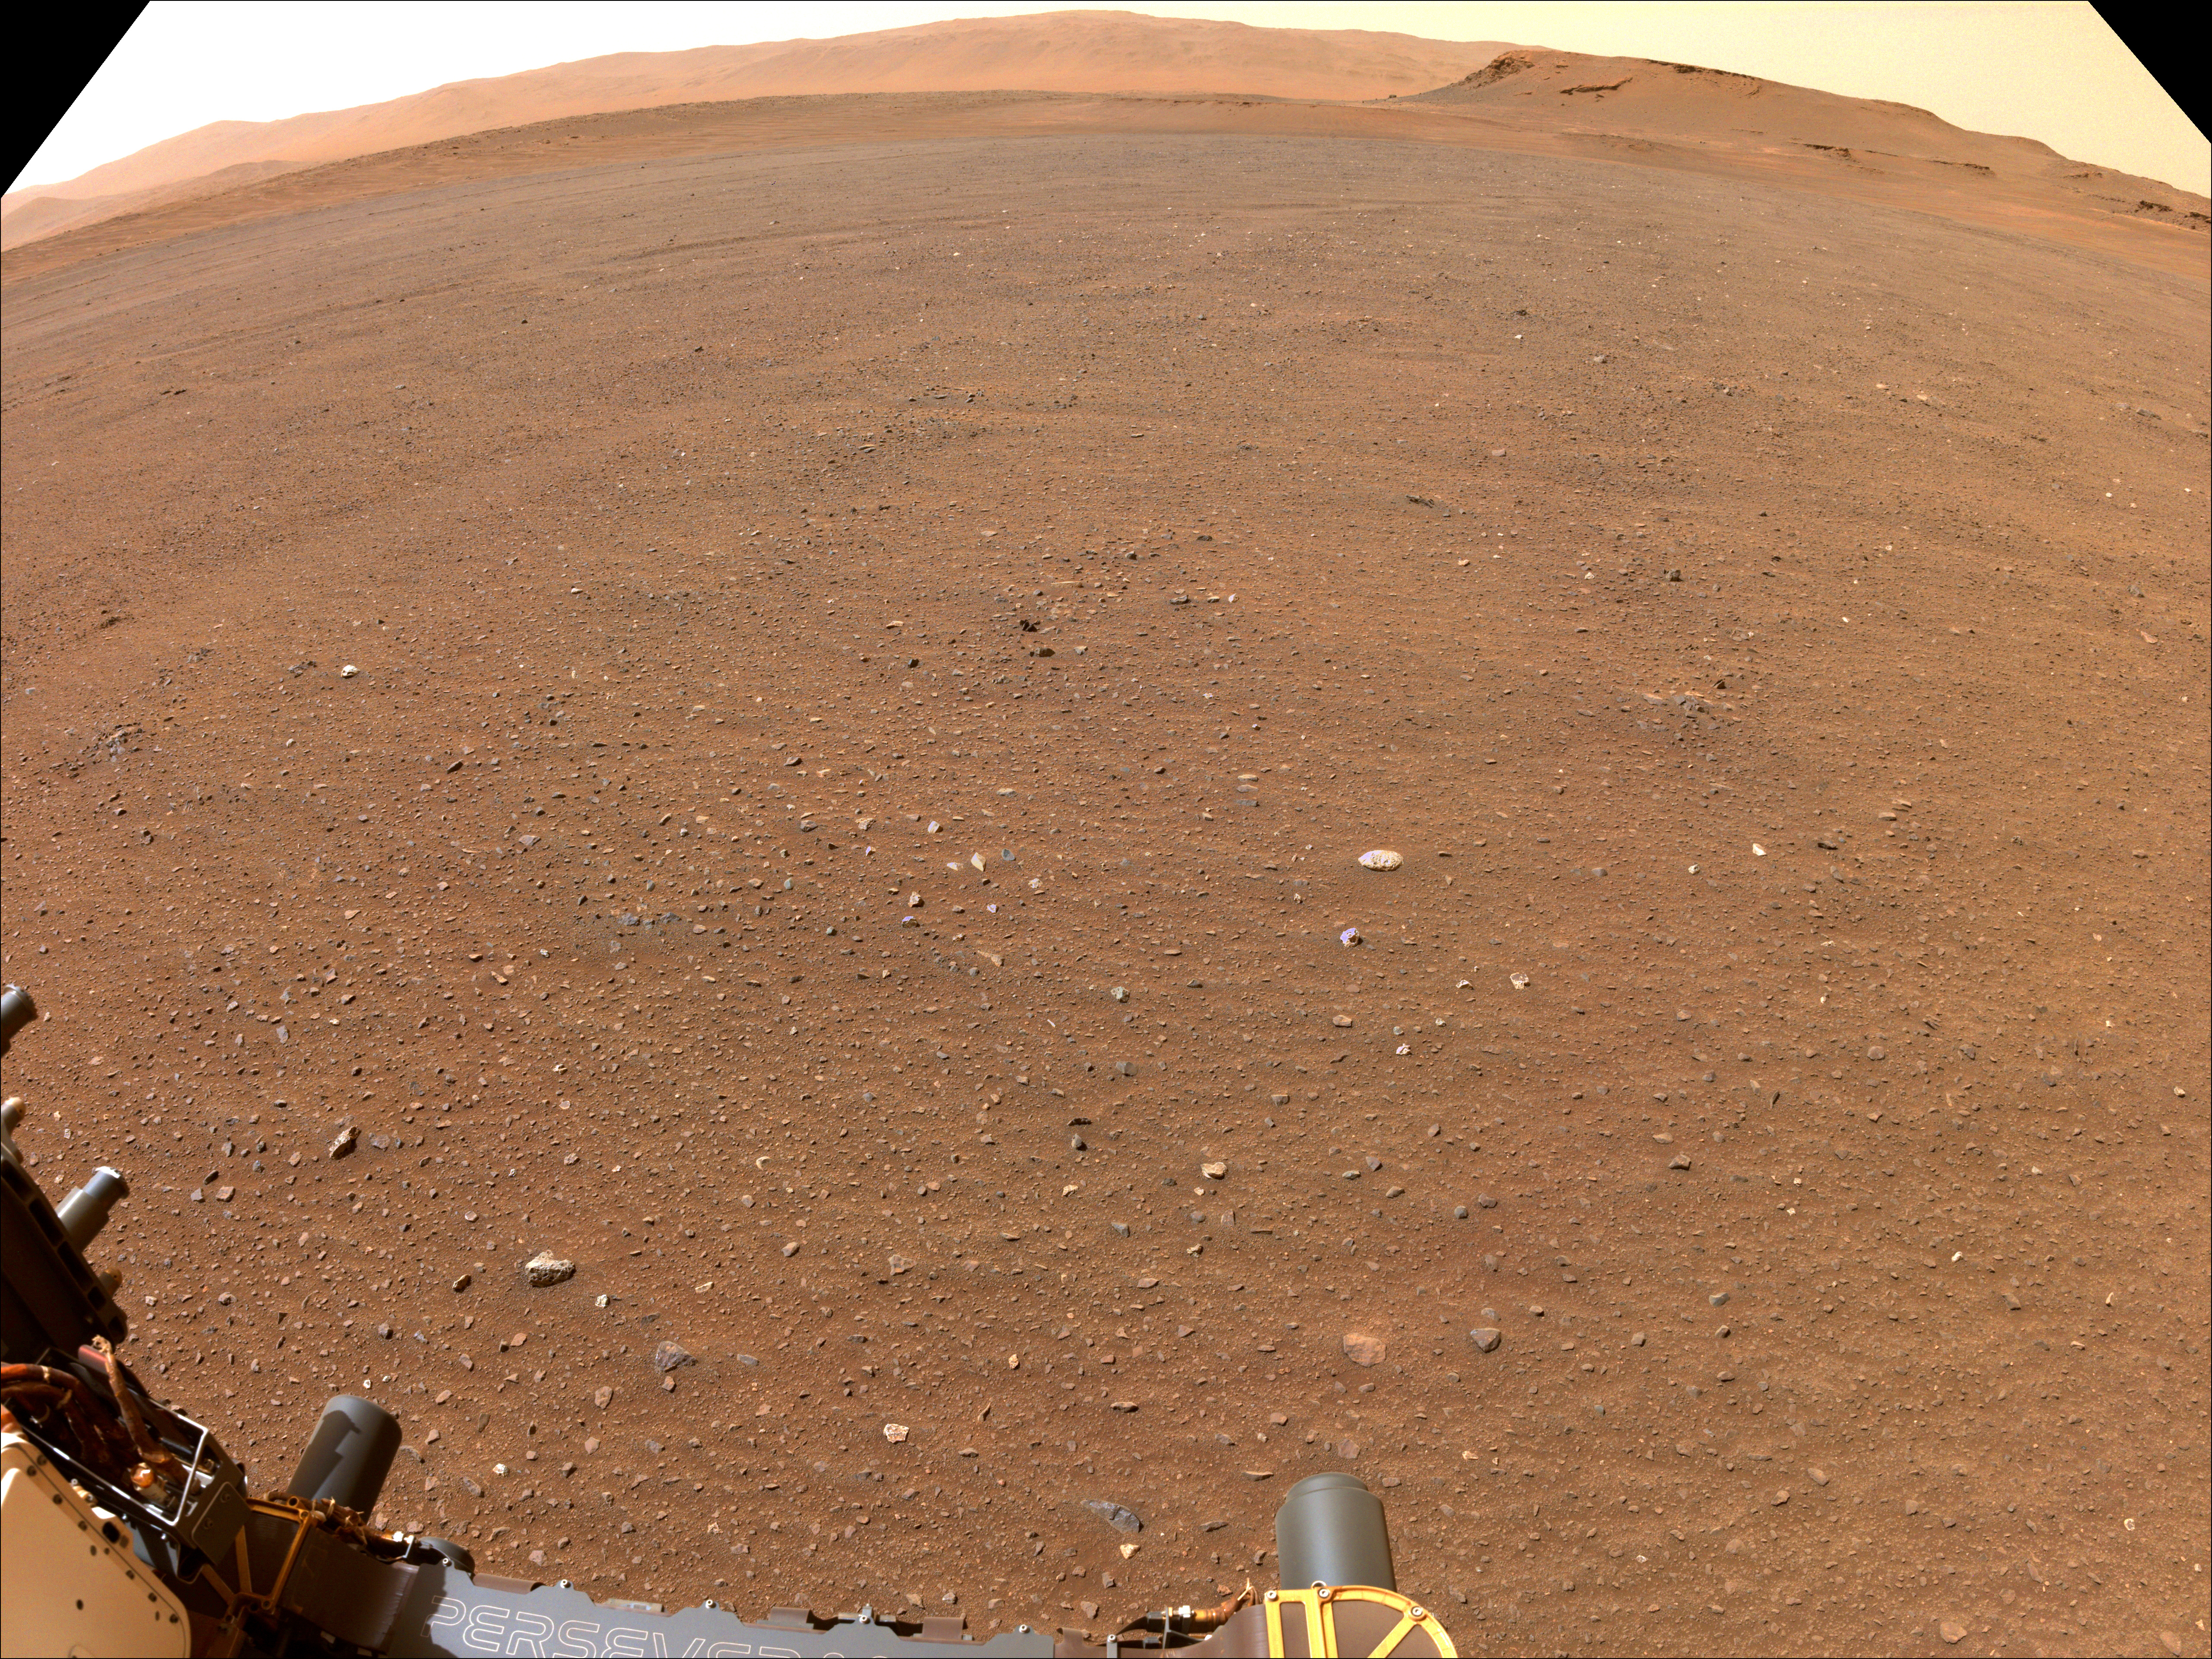

Perseverance Scouts Landing Sites for Mars Sample Return Campaign

NASA’s Perseverance Mars rover used one of its navigation cameras to take this image of flat terrain in Jezero Crater. This is one possible site that NASA may consider for a Mars Sample Return lander that would collect Perseverance’s samples of Mars rock and sediment in the future. The lander would serve as the launch platform for a Mars Ascent Vehicle that would blast off from Mars, delivering the samples to an orbiter as part of their journey to Earth for intensive study.

Choosing an area that lacks large rocks (especially those over 7 1/2 inches, or 19 centimeters, in diameter), sand dunes, and steeply angled terrain would go a long way toward easing the path for an MSR recovery vehicle to efficiently grab tubes before heading to the lander.

A key objective for Perseverance’s mission on Mars is astrobiology, including the search for signs of ancient microbial life. The rover will characterize the planet’s geology and past climate, pave the way for human exploration of the Red Planet, and be the first mission to collect and cache Martian rock and regolith (broken rock and dust).

Subsequent NASA missions, in cooperation with ESA (European Space Agency), would send spacecraft to Mars to collect these sealed samples from the surface and return them to Earth for in-depth analysis.

The Mars 2020 Perseverance mission is part of NASA’s Moon to Mars exploration approach, which includes Artemis missions to the Moon that will help prepare for human exploration of the Red Planet.

JPL, which is managed for NASA by Caltech in Pasadena, California, built and manages operations of the Perseverance rover.

Credit: NASA/JPL-Caltech